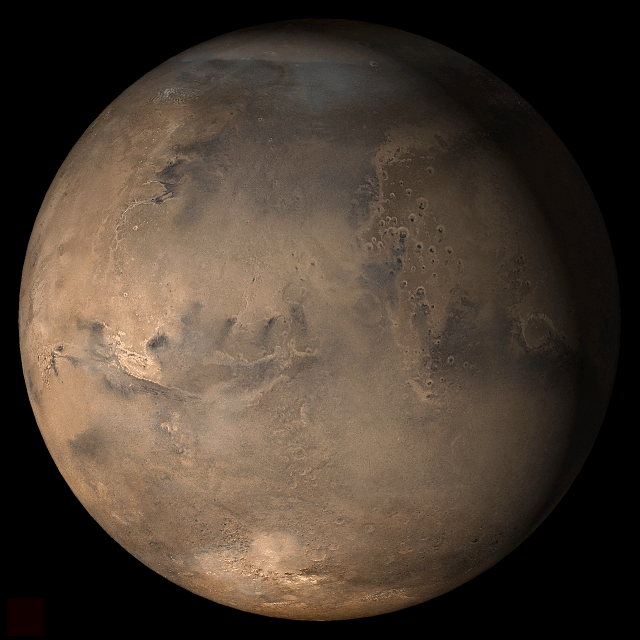

Mars at Ls 357°: Acidalia/Mare Erythraeum

10 January 2006
This picture is a composite of Mars Global Surveyor (MGS) Mars Orbiter Camera (MOC) daily global images acquired at Ls 357° during a previous Mars year. This month, Mars looks similar, as Ls 357° occurs in mid-January 2006. The picture shows the Acidalia/Mare Erythraeum face of Mars. Over the course of the month, additional faces of Mars as it appears at this time of year are being posted for MOC Picture of the Day. Ls, solar longitude, is a measure of the time of year on Mars. Mars travels 360° around the Sun in 1 Mars year. The year begins at Ls 0°, the start of northern spring and southern autumn.

Season: Northern Winter/Southern Summer

Credit: NASA/JPL/Malin Space Science Systems